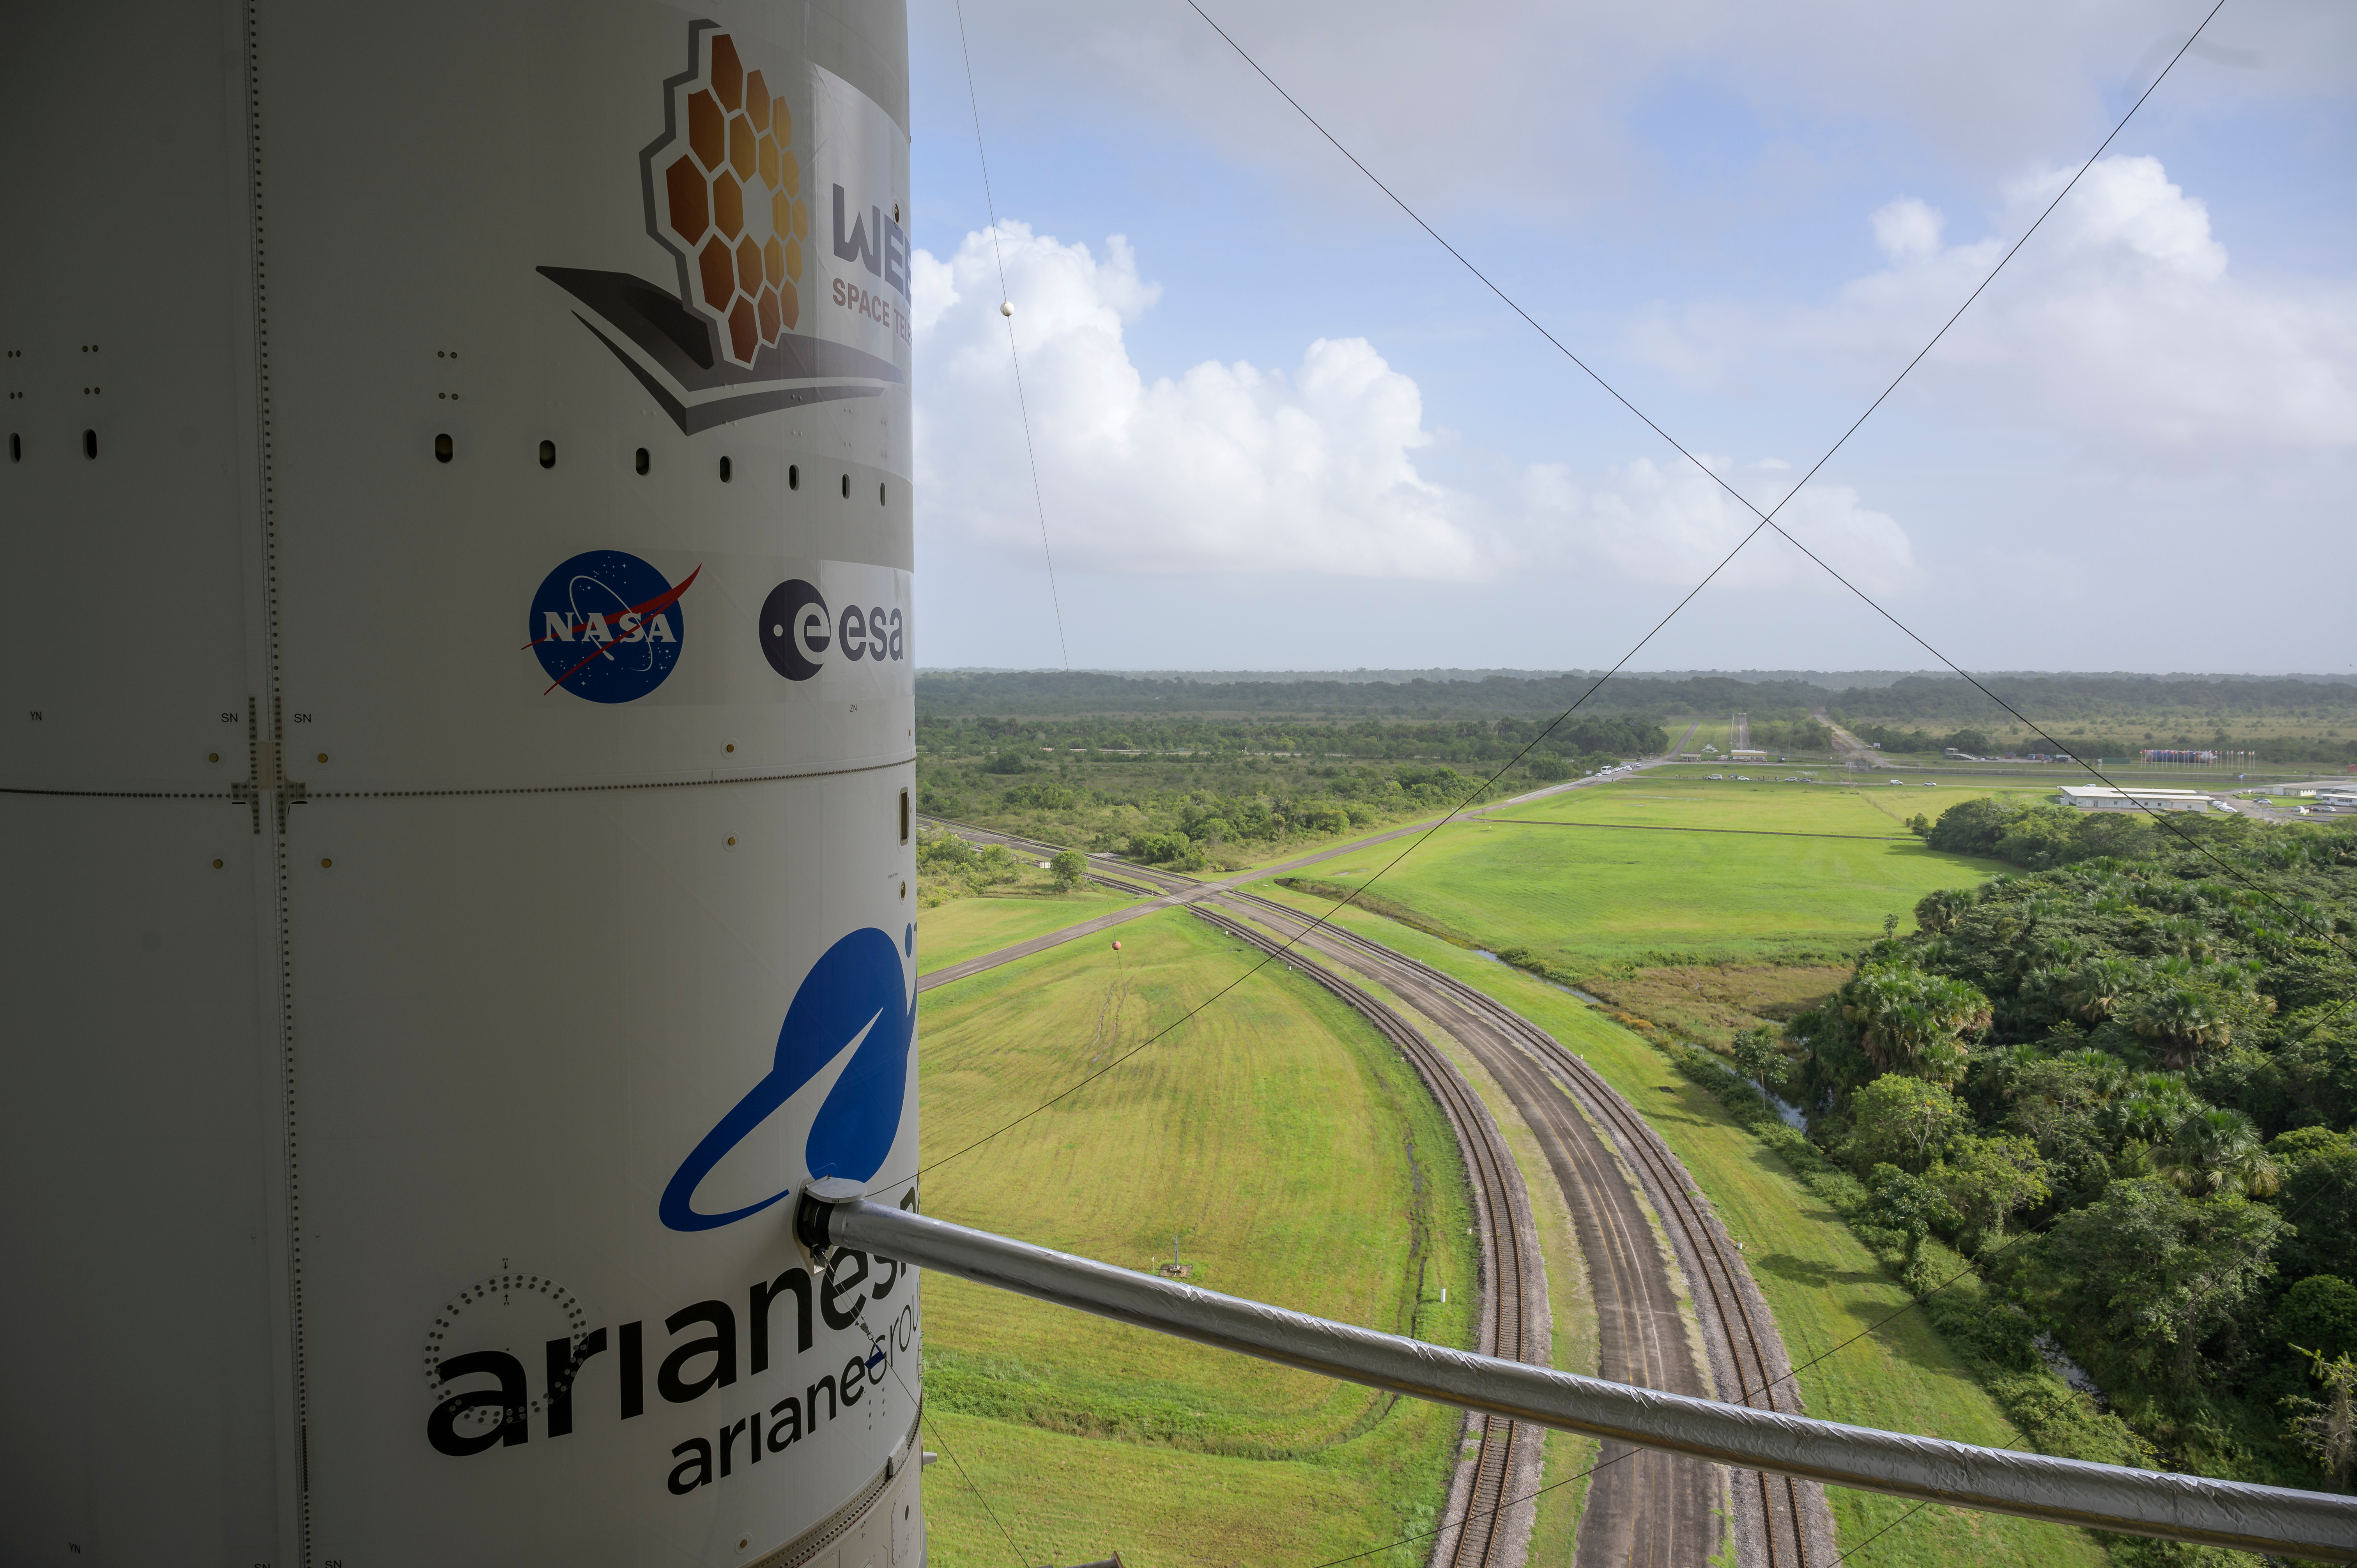

Ariane 5 Rollout with James Webb Space Telescope

Arianespace's Ariane 5 rocket with NASA’s James Webb Space Telescope onboard, is seen ahead of rollout to the launch pad, Thursday, Dec. 23, 2021, at Europe’s Spaceport, the Guiana Space Center in Kourou, French Guiana. The James Webb Space Telescope (sometimes called JWST or Webb) is a large infrared telescope with a 21.3 foot (6.5 meter) primary mirror. The observatory will study every phase of cosmic history—from within our solar system to the most distant observable galaxies in the early universe.

Credit: NASA/Bill Ingalls